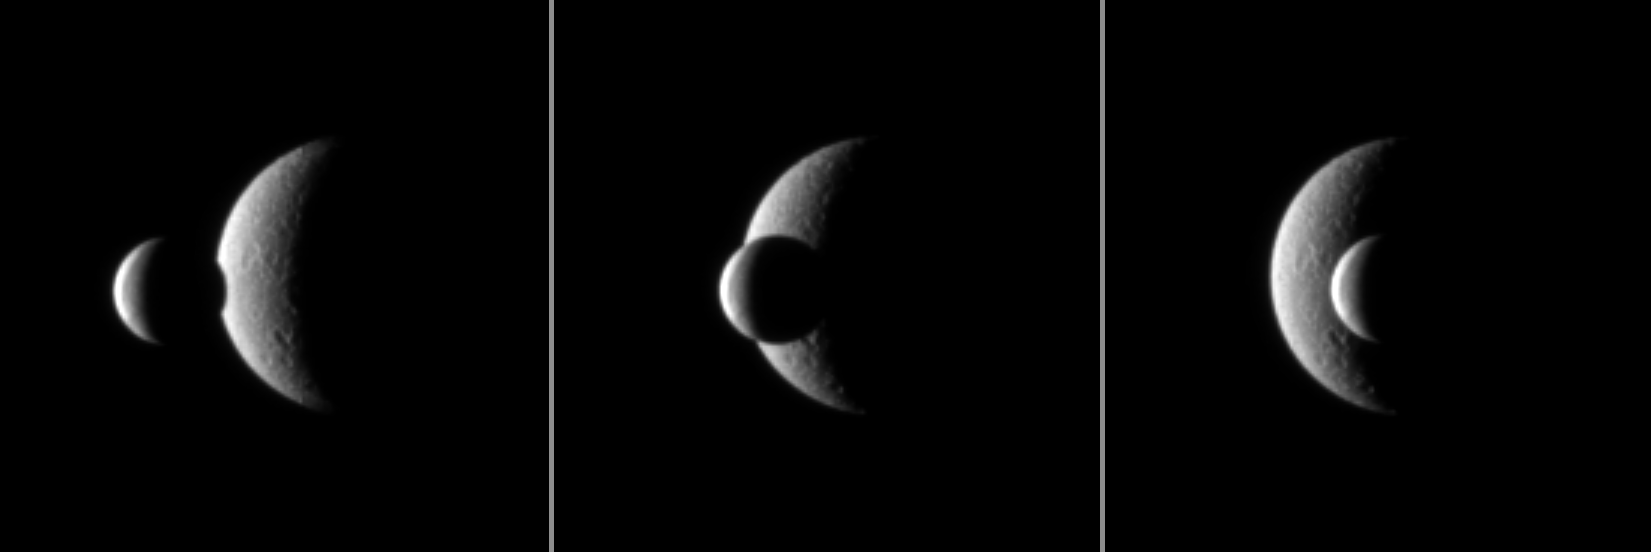

Enceladus Meets Rhea

Two of Saturn’s icy moons pass each other in a mutual event recorded by the Cassini spacecraft.

The smaller moon Enceladus (504 kilometers, or 313 miles across) passes in front of the larger moon Rhea (1,528 kilometers, or 949 miles across). These three images were each taken a little more than a minute apart. Mutual event observations such as this one, in which one moon passes close to or in front of another, help scientists refine their understanding of the orbits of Saturn’s moons.

The view was obtained at a distance of approximately 2.3 million kilometers (1.4 million miles) from Enceladus and 2.7 million kilometers (1.7 million miles) from Rhea.

The images were taken in visible light with the Cassini spacecraft narrow-angle camera on Nov. 15, 2009. Scale in the original images was 14 kilometers (9 miles) per pixel on Enceladus and 16 kilometers (10 miles) per pixel on Rhea. The images were contrast enhanced and magnified by a factor of 3 to increase the visibility of surface features.

The Cassini-Huygens mission is a cooperative project of NASA, the European Space Agency and the Italian Space Agency. The Jet Propulsion Laboratory, a division of the California Institute of Technology in Pasadena, manages the mission for NASA’s Science Mission Directorate, Washington, D.C. The Cassini orbiter and its two onboard cameras were designed, developed and assembled at JPL. The imaging operations center is based at the Space Science Institute in Boulder, Colo.

Credit: NASA/JPL/Space Science Institute